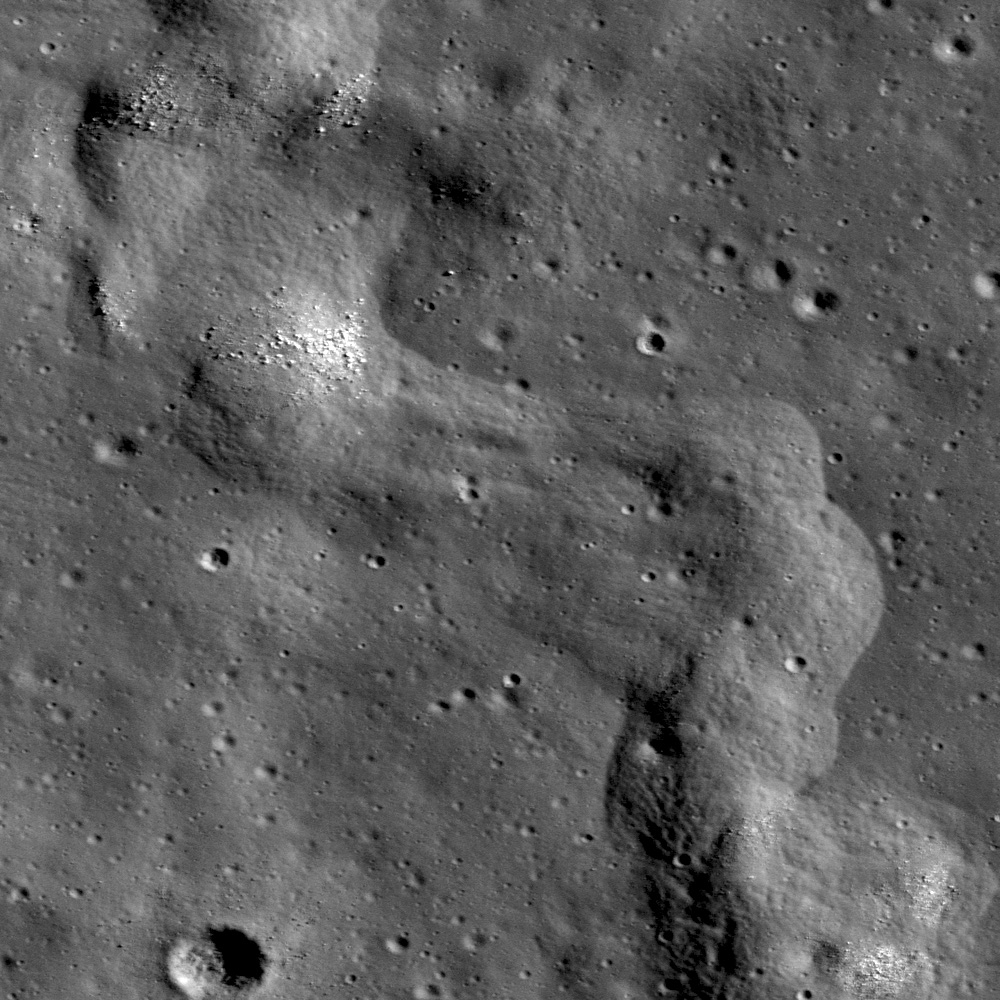

Right Angle

A section of a lobate scarp inside Karrer crater. NAC frame M145557281R, incidence is 71°, image is 0.64 m/px.

Karrer crater (52.13°S, 142.31°W) is mare-filled crater on the far side of the Moon, approximately 51 km in diameter. Karrer is special because there are fewer mare basalt surfaces on the far side compared to the near side of the Moon. Within Karrer crater’s mare basalt covered floor is a lobate scarp, unofficially designated as Karrer scarp for the crater within which it is located. Today’s image shows a section of this scarp, where the deformation of the mare basalt is close to forming the shape of two right angles. Mare basalt surfaces often have lobate scarps and wrinkle ridges, two types of contractional tectonic features. In the WAC monochrome mosaic (below), you can see that the scarp extends south outside the rim of Karrer crater onto highlands material. Lobate scarps are thought to be the surface expression of thrust faults, formed when an upper fault block is pushed up and over a lower fault block.

LROC WAC 100 m/pixel monochrome mosaic of the mare-filled Karrer crater. The scarp runs approximately north-south through the middle of the crater
NASA’s Goddard Space Flight Center built and manages the mission for the Exploration Systems Mission Directorate at NASA Headquarters in Washington. The Lunar Reconnaissance Orbiter Camera was designed to acquire data for landing site certification and to conduct polar illumination studies and global mapping. Operated by Arizona State University, LROC consists of a pair of narrow-angle cameras (NAC) and a single wide-angle camera (WAC). The mission is expected to return over 70 terabytes of image data.

Credit: NASA/GSFC/Arizona State University